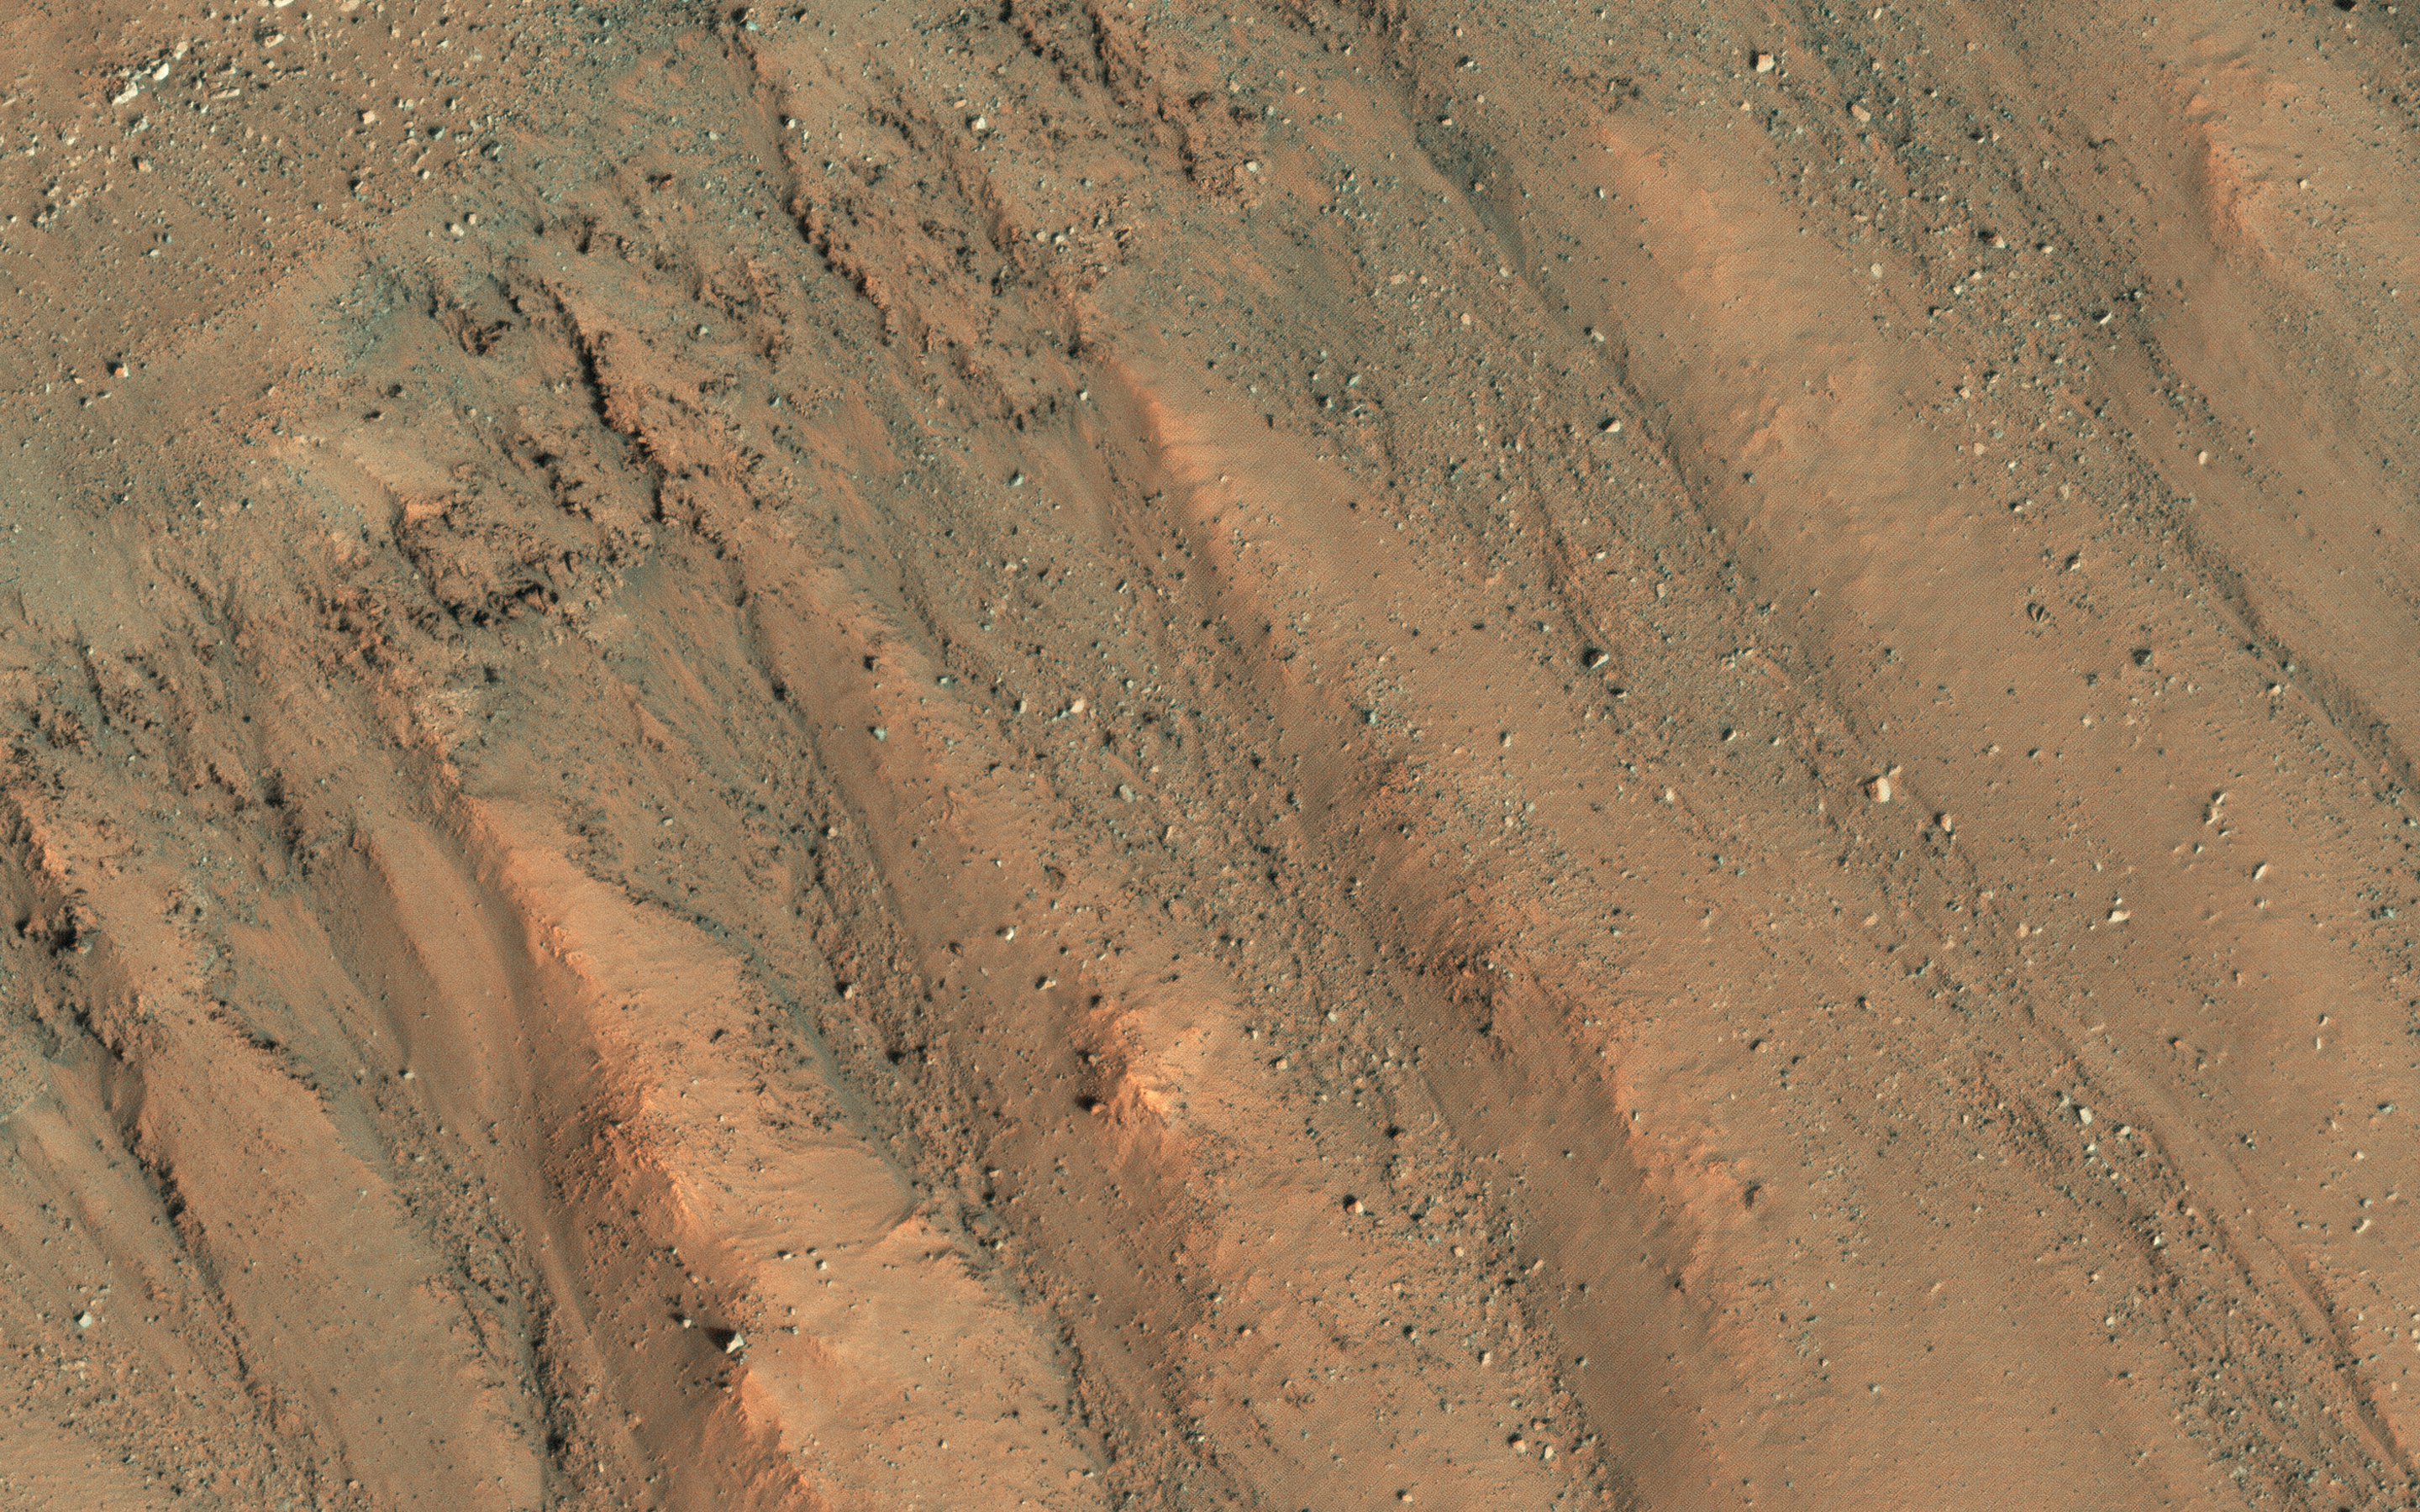

Faint Traces of Dark Flows

This image shows some faint traces of dark flows along the headwall of an impact crater. These are relics of seasonal recurring slope lineae (RSL) that formed on an equator-facing slope.

They are not expected to be active yet, so we’ll have to wait until later in the Martian spring for any changes. However, we like to monitor these sites as they progress through the seasons, and fully formed RSL have been identified at this site before.

That’s because RSL recur each Mars year at the same places, like this crater wall. RSL activity often happens at predicted temperatures approaching minus 20 degrees Celsius (or minus 4 degrees Fahrenheit). An intermittent flow of brines is possible but dry flow of granules is an alternative explanation to explain RSL formation. Because of this uncertainty, the science community is debating whether these regions should be regarded as “special regions” where rovers or others landers are restricted.

The map is projected here at a scale of 25 centimeters (9.8 inches) per pixel. (The original image scale is 25.3 centimeters [10.0 inches] per pixel [with 1 x 1 binning]; objects on the order of 76 centimeters [29.9 inches] across are resolved.) North is up.

The University of Arizona, in Tucson, operates HiRISE, which was built by Ball Aerospace & Technologies Corp., in Boulder, Colorado. NASA’s Jet Propulsion Laboratory, a division of Caltech in Pasadena, California, manages the Mars Reconnaissance Orbiter Project for NASA’s Science Mission Directorate, Washington.

Credit: NASA/JPL-Caltech/University of Arizona